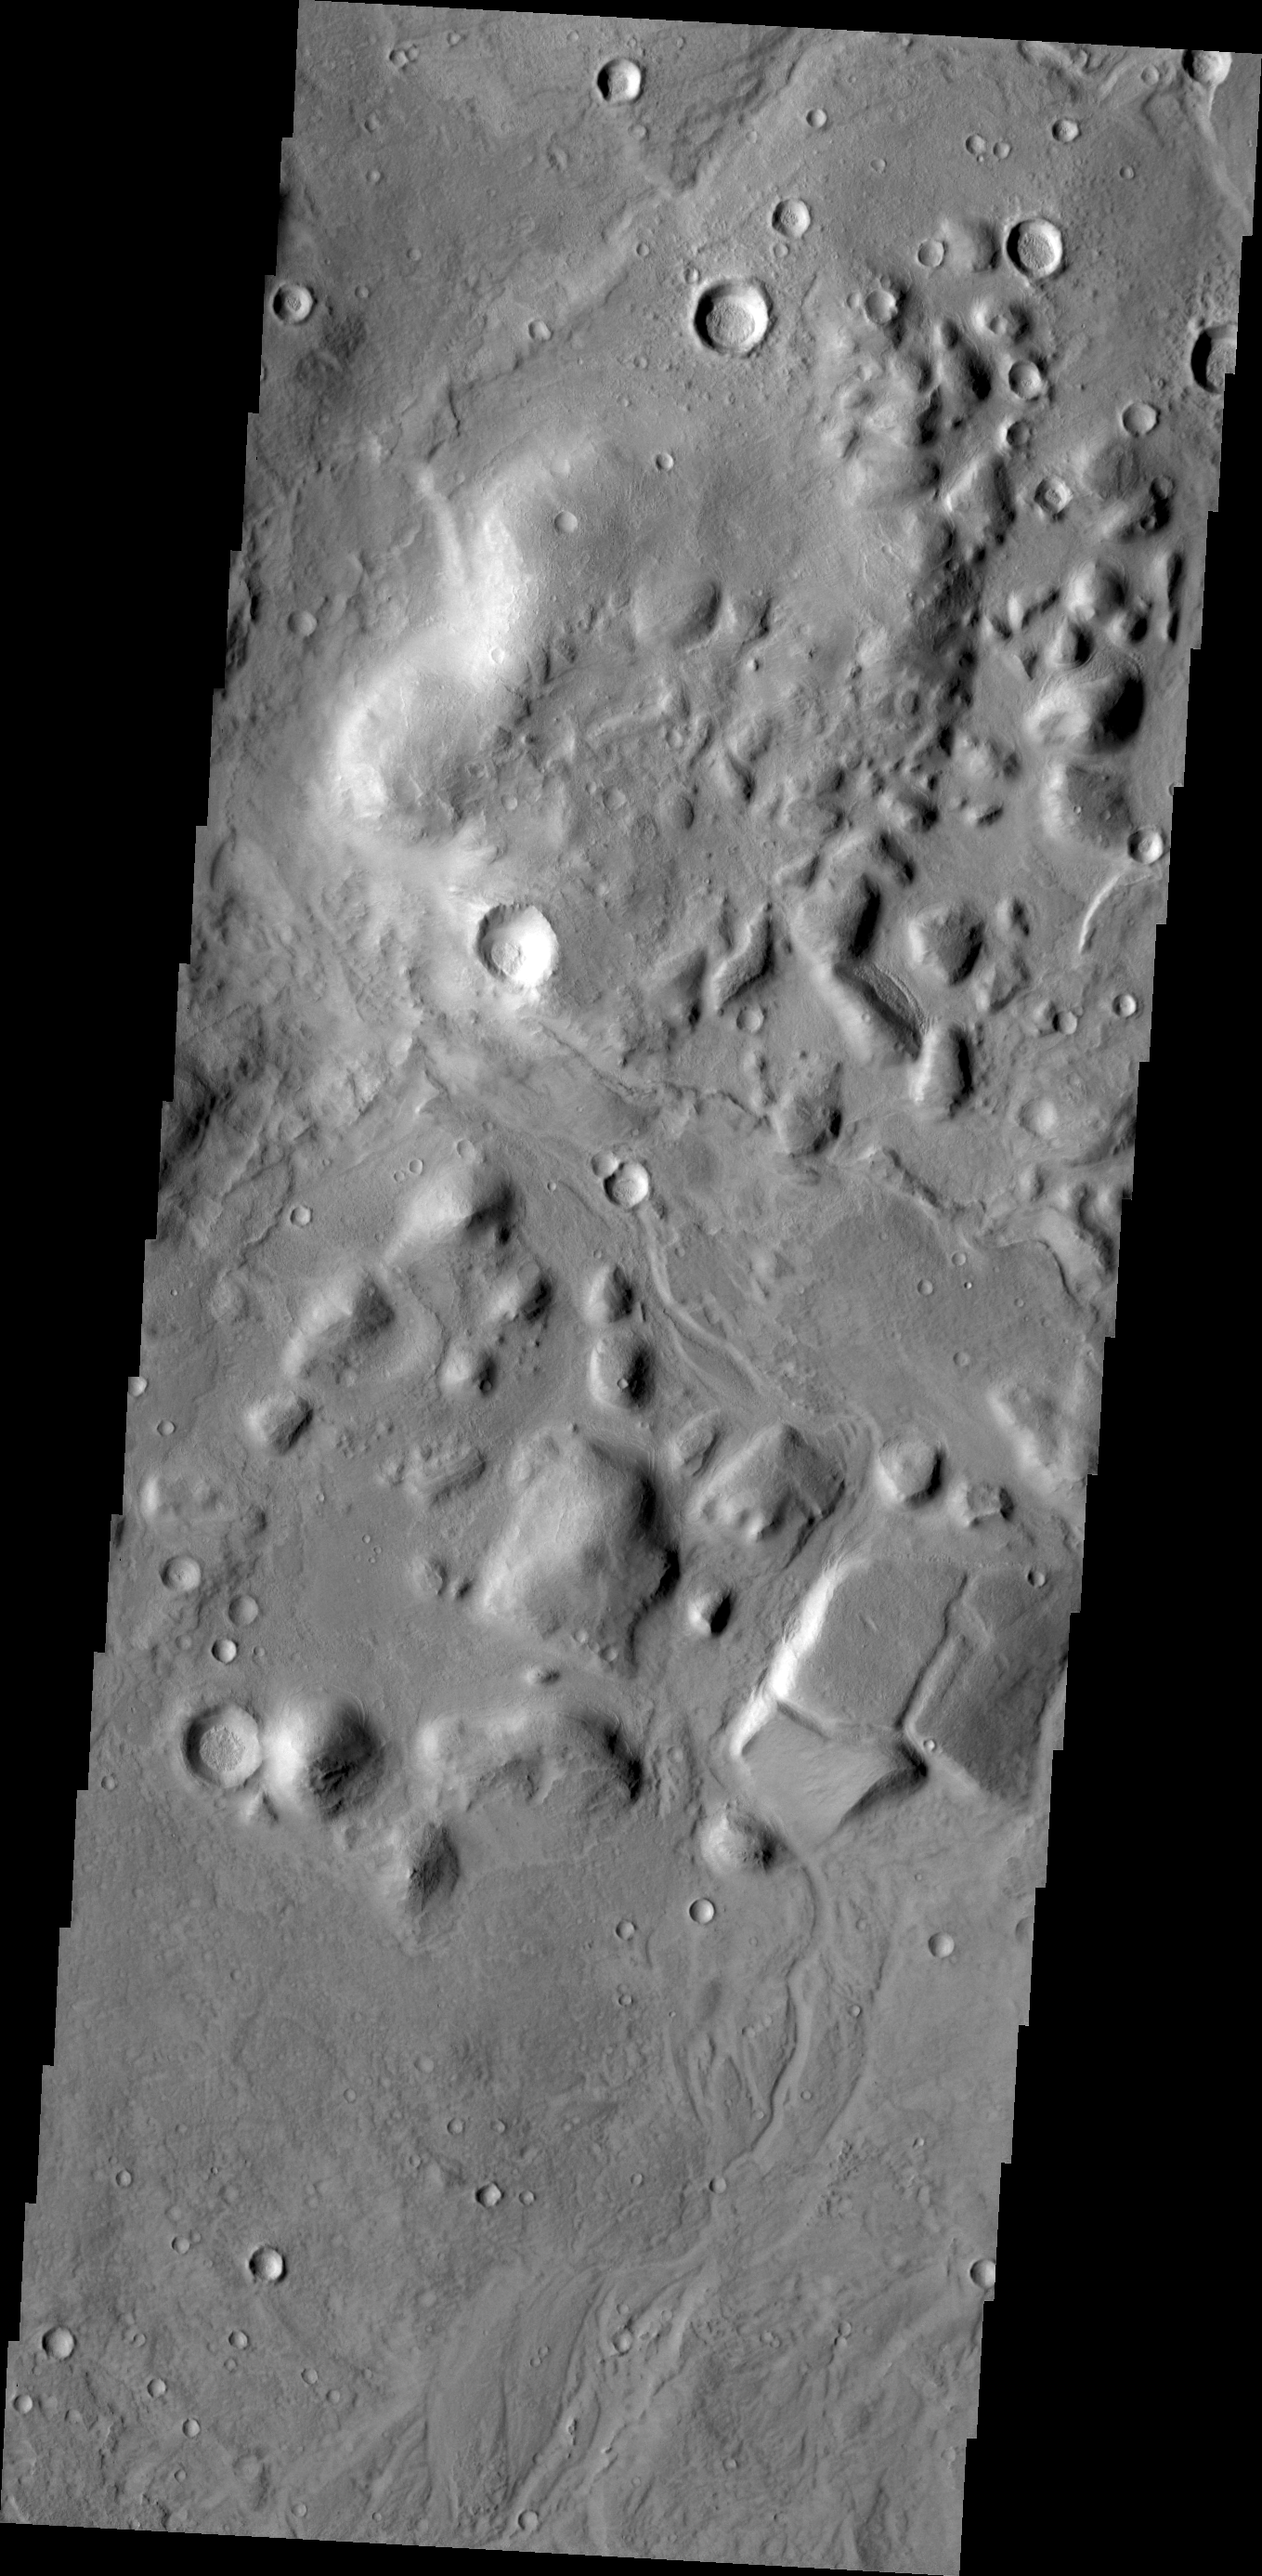

Highland Margin

Chaos and small channels mark the boundary between the highlands of Terra Sabaea and the lowlands of Utopia Planitia.

Credit: NASA/JPL/ASU